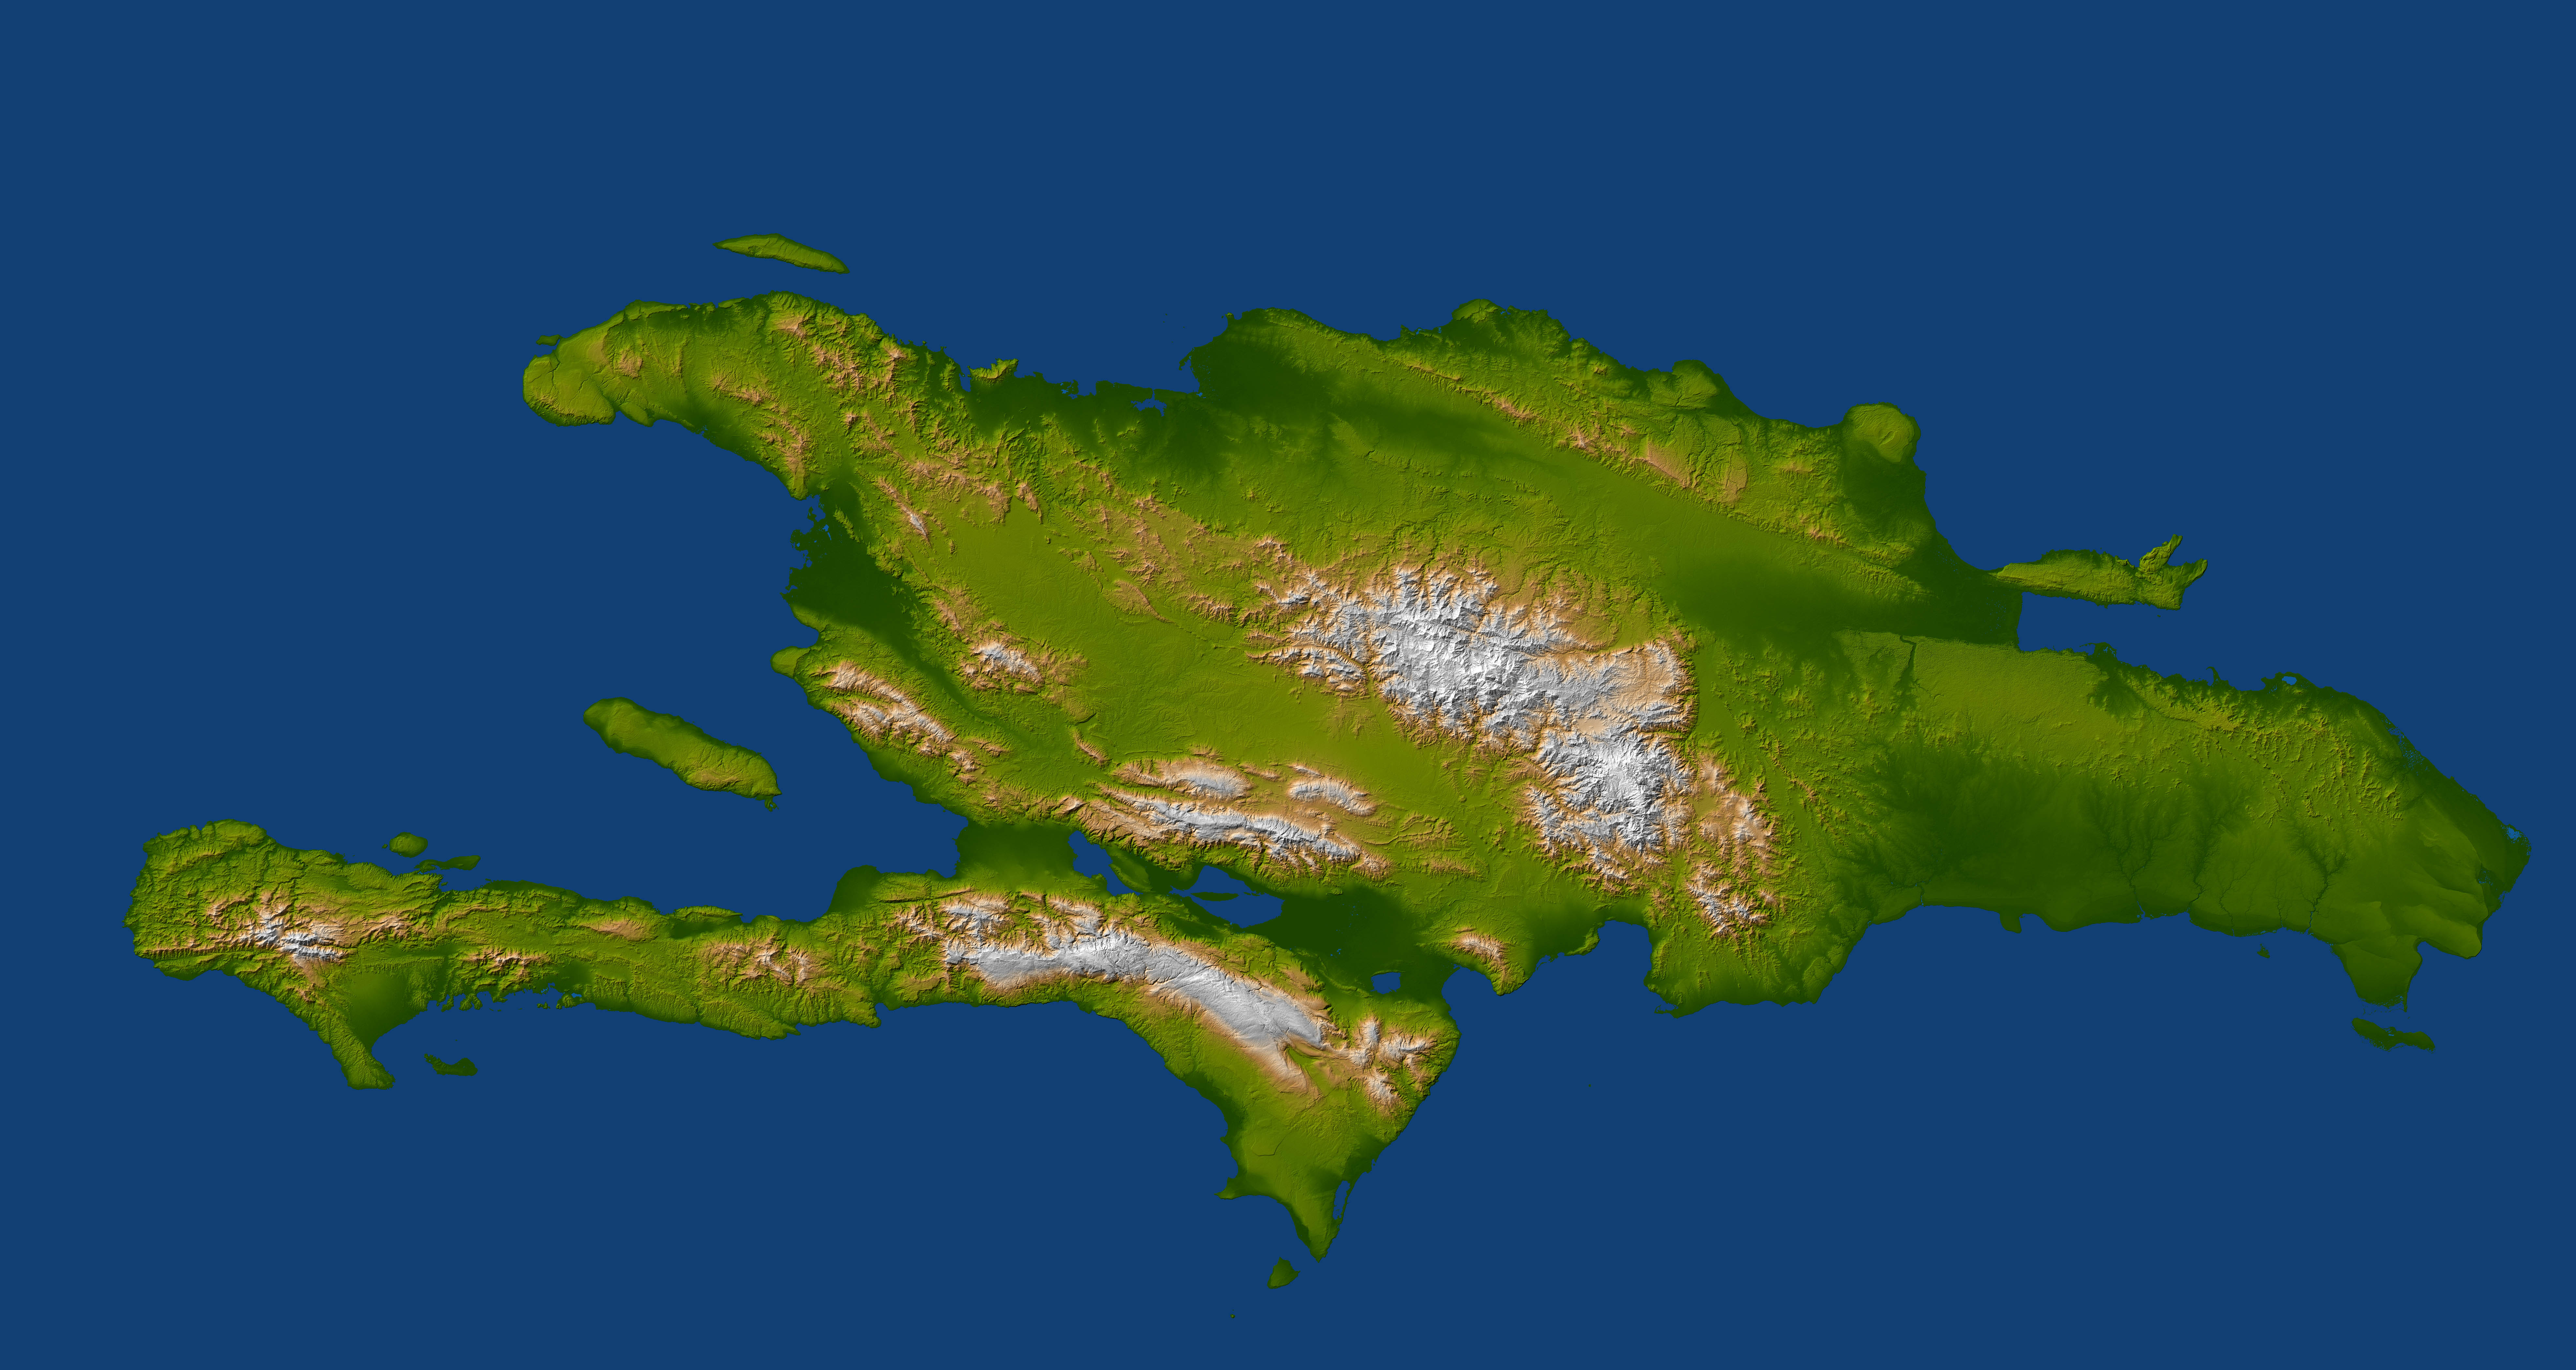

Hispaniola

A magnitude 7.0 earthquake occurred on January 12, 2010, at Port-au-Prince, Haiti, with major impact to the region and its citizens. Haiti (on the west) and the Dominican Republic (on the east) share the island of Hispaniola. Port-au-Prince is located at the east end of the northern shore of Haiti’s southern peninsula. This view of the topography of the island shows the fault apparently responsible for the earthquake as a prominent linear landform immediately southwest of the city and as a series of fault traces that extend westward along the full length of the southern peninsula. This fault was already well known and is called the Enriquillo fault.

The Enriquillo fault generally moves left-laterally (horizontally, with features across the fault shifting to the left when the fault breaks in an earthquake), but vertical movements occur along the fault where irregularities in the fault line cause local compression or extension of the earth. Meanwhile, movements of the topography at the Earth’s surface can falsely appear to be vertical where mountain slopes are cut and misaligned by horizontal shifts of the fault. Additionally, differing erosion rates on the two sides of the fault, due to the juxtapositioning of differing rock types by the fault, can give the appearance of vertical offsets of the current topographic surface. All of these real and apparent horizontal and vertical offsets of the topographic surface may (and likely do) occur here, making the fault easily observed in the topographic data.

The elevation data used in this image were produced by the Shuttle Radar Topography Mission (SRTM), flown aboard Space Shuttle Endeavour in February 2000. SRTM acquired elevation measurements for nearly all of Earth’s landmass between 60 degrees North and 56 degrees South latitudes. For many areas of the world, SRTM data provide the first detailed three-dimensional observation of landforms at regional scales. The mission was a cooperative project between the National Aeronautics and Space Administration (NASA), the National Geospatial-Intelligence Agency (NGA) of the U.S. Department of Defense (DOD), and the German and Italian space agencies. It was managed by NASA’s Jet Propulsion Laboratory, Pasadena, Calif., for NASA’s Science Mission Directorate, Washington, D.C.

View Area: 388 by 735 kilometers (240 by 455 miles)
Location: 19 degrees North latitude, 71 degrees West longitude
Orientation: North to the top
SRTM Data Acquired: February 2000

Credit: NASA/JPL/NGA